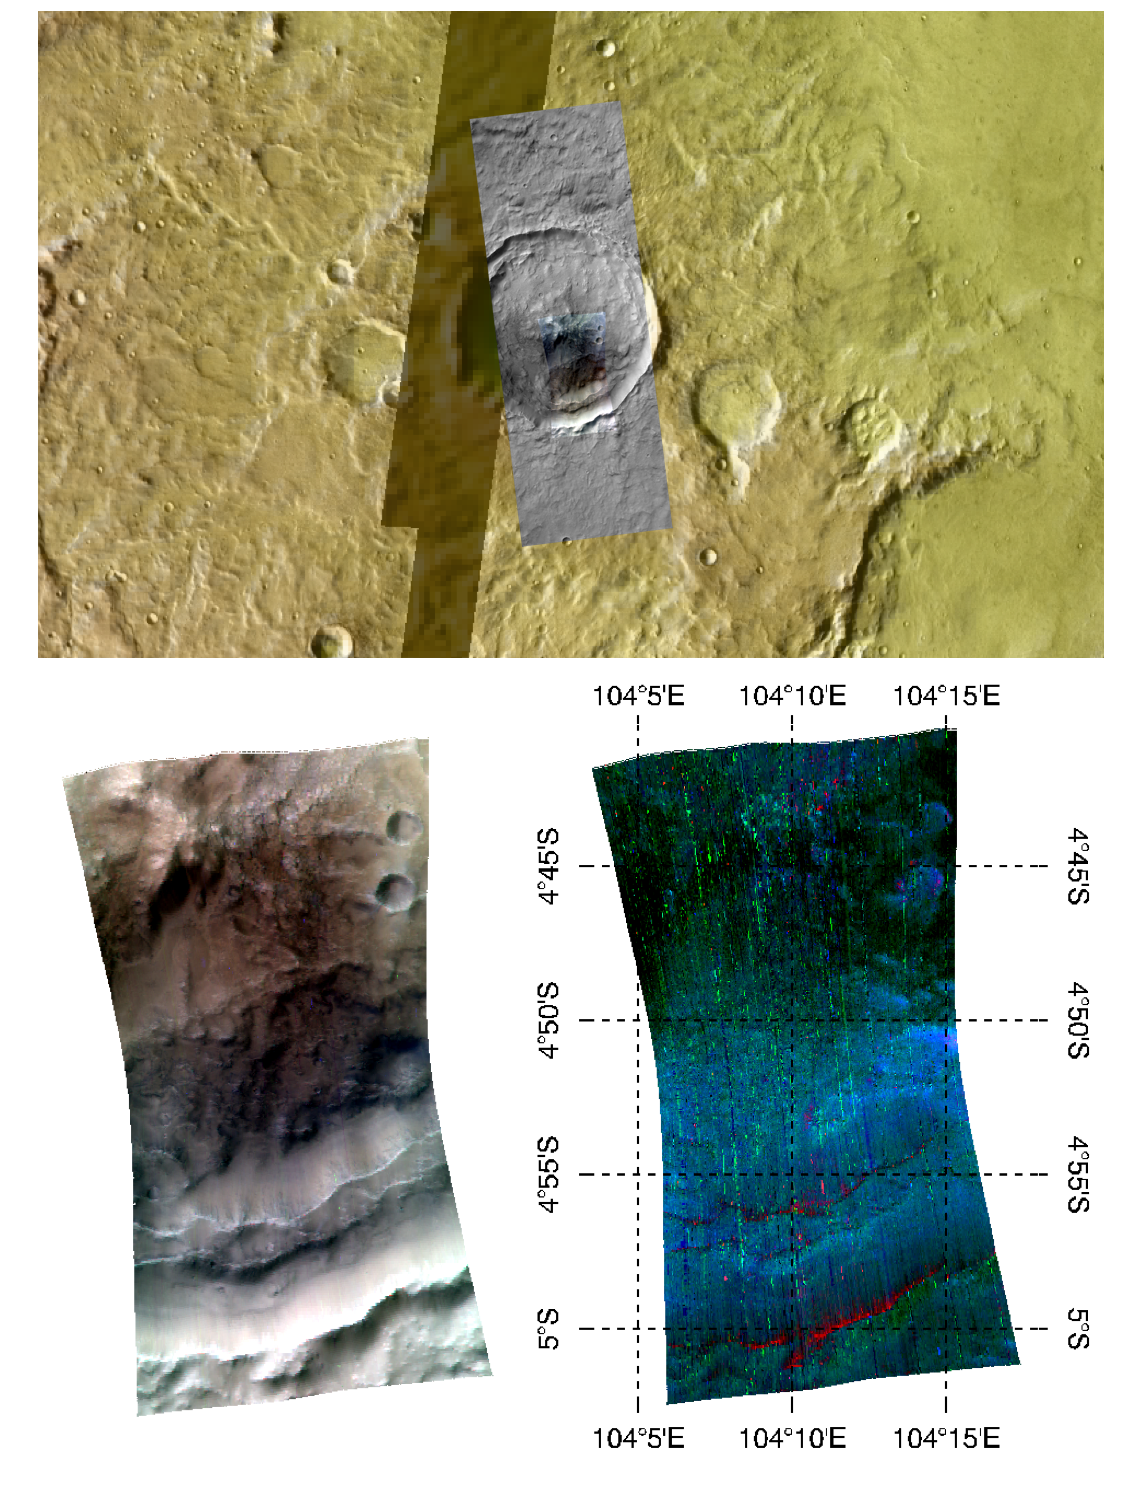

Livonia, New York, Students Study Past Martian Water

This image of the central peak and wall of a crater in Tyrrhena Terra, in Mars’ ancient southern highlands, was taken by the Compact Reconnaissance Imaging Spectrometer for Mars (CRISM) at 0956 UTC (4:56 a.m. EST) on February 8, 2008, near 4.85 degrees south latitude, 104.16 degrees east longitude. CRISM’s image was taken in 544 colors covering 0.36-3.92 micrometers, and shows features as small as 35 meters (115 feet) across. The region covered is just over 10 kilometers (6.2 miles) wide at its narrowest point.

This image was part of an investigation planned by students at Livonia High School in Livonia, New York. The students are working with the CRISM science team in a project called the Mars Exploration Student Data Teams (MESDT), which is part of NASA’s Mars Public Engagement Program and Arizona State University’s Mars Education Program. The students started by analyzing a medium-resolution map of the area, taken as part of CRISM’s “multispectral survey” campaign to map Mars in 72 colors at 200 meters (660 feet) per pixel. They noted multiple outcrops of clay-like minerals called phyllosilicates in the walls and central peaks of impacts craters, and hypothesized that the craters were excavating an extremely ancient, buried rock layer that had been altered by liquid water. They chose this central peak for a closer look to test their ideas, and provided its coordinates to CRISM’s operations team who took a high-resolution image of the site. The Context Imager (CTX) accompanied CRISM with a 6 meter (20 feet) per pixel, high-resolution image to sharpen the relationship of spectral variations to the underlying surface structures. The Livonia High School students worked with a mentor on the CRISM team to analyze the data, and presented their project at the 39th Lunar and Planetary Science Conference, held in League City, Texas, on March 10-14, 2008.

The upper panel of the image shows the location of the CRISM data and the surrounding, larger CTX image, overlain on an image mosaic taken by the Thermal Emission Imaging System (THEMIS) on Mars Odyssey. The mosaic has been color-coded for elevation using data from the Mars Orbiter Laser Altimeter (MOLA) instrument on the Mars Global Surveyor (MGS) spacecraft. Redder colors indicate higher elevations. The bottom left image shows infrared brightness of the surface measured by CRISM at 2.5, 1.5, and 1.1 micrometers. In the lower right image, the data have been transformed into a map of spectral features indicating the presence of different minerals. This map emphasizes the primary igneous minerals that are present, with reddish areas indicating olivine and blue to greenish areas indicating pyroxene. In a different version of the mineral map, phyllosilicates can also be seen in the crater’s central peak near the upper portion of the image.

CRISM is one of six science instruments on NASA’s Mars Reconnaissance Orbiter. Led by The Johns Hopkins University Applied Physics Laboratory, Laurel, Md., the CRISM team includes expertise from universities, government agencies and small businesses in the United States and abroad. NASA’s Jet Propulsion Laboratory, a division of the California Institute of Technology in Pasadena, manages the Mars Reconnaissance Orbiter and the Mars Science Laboratory for NASA’s Science Mission Directorate, Washington. Lockheed Martin Space Systems, Denver, built the orbiter.

Credit: NASA/JPL/JHUAPL